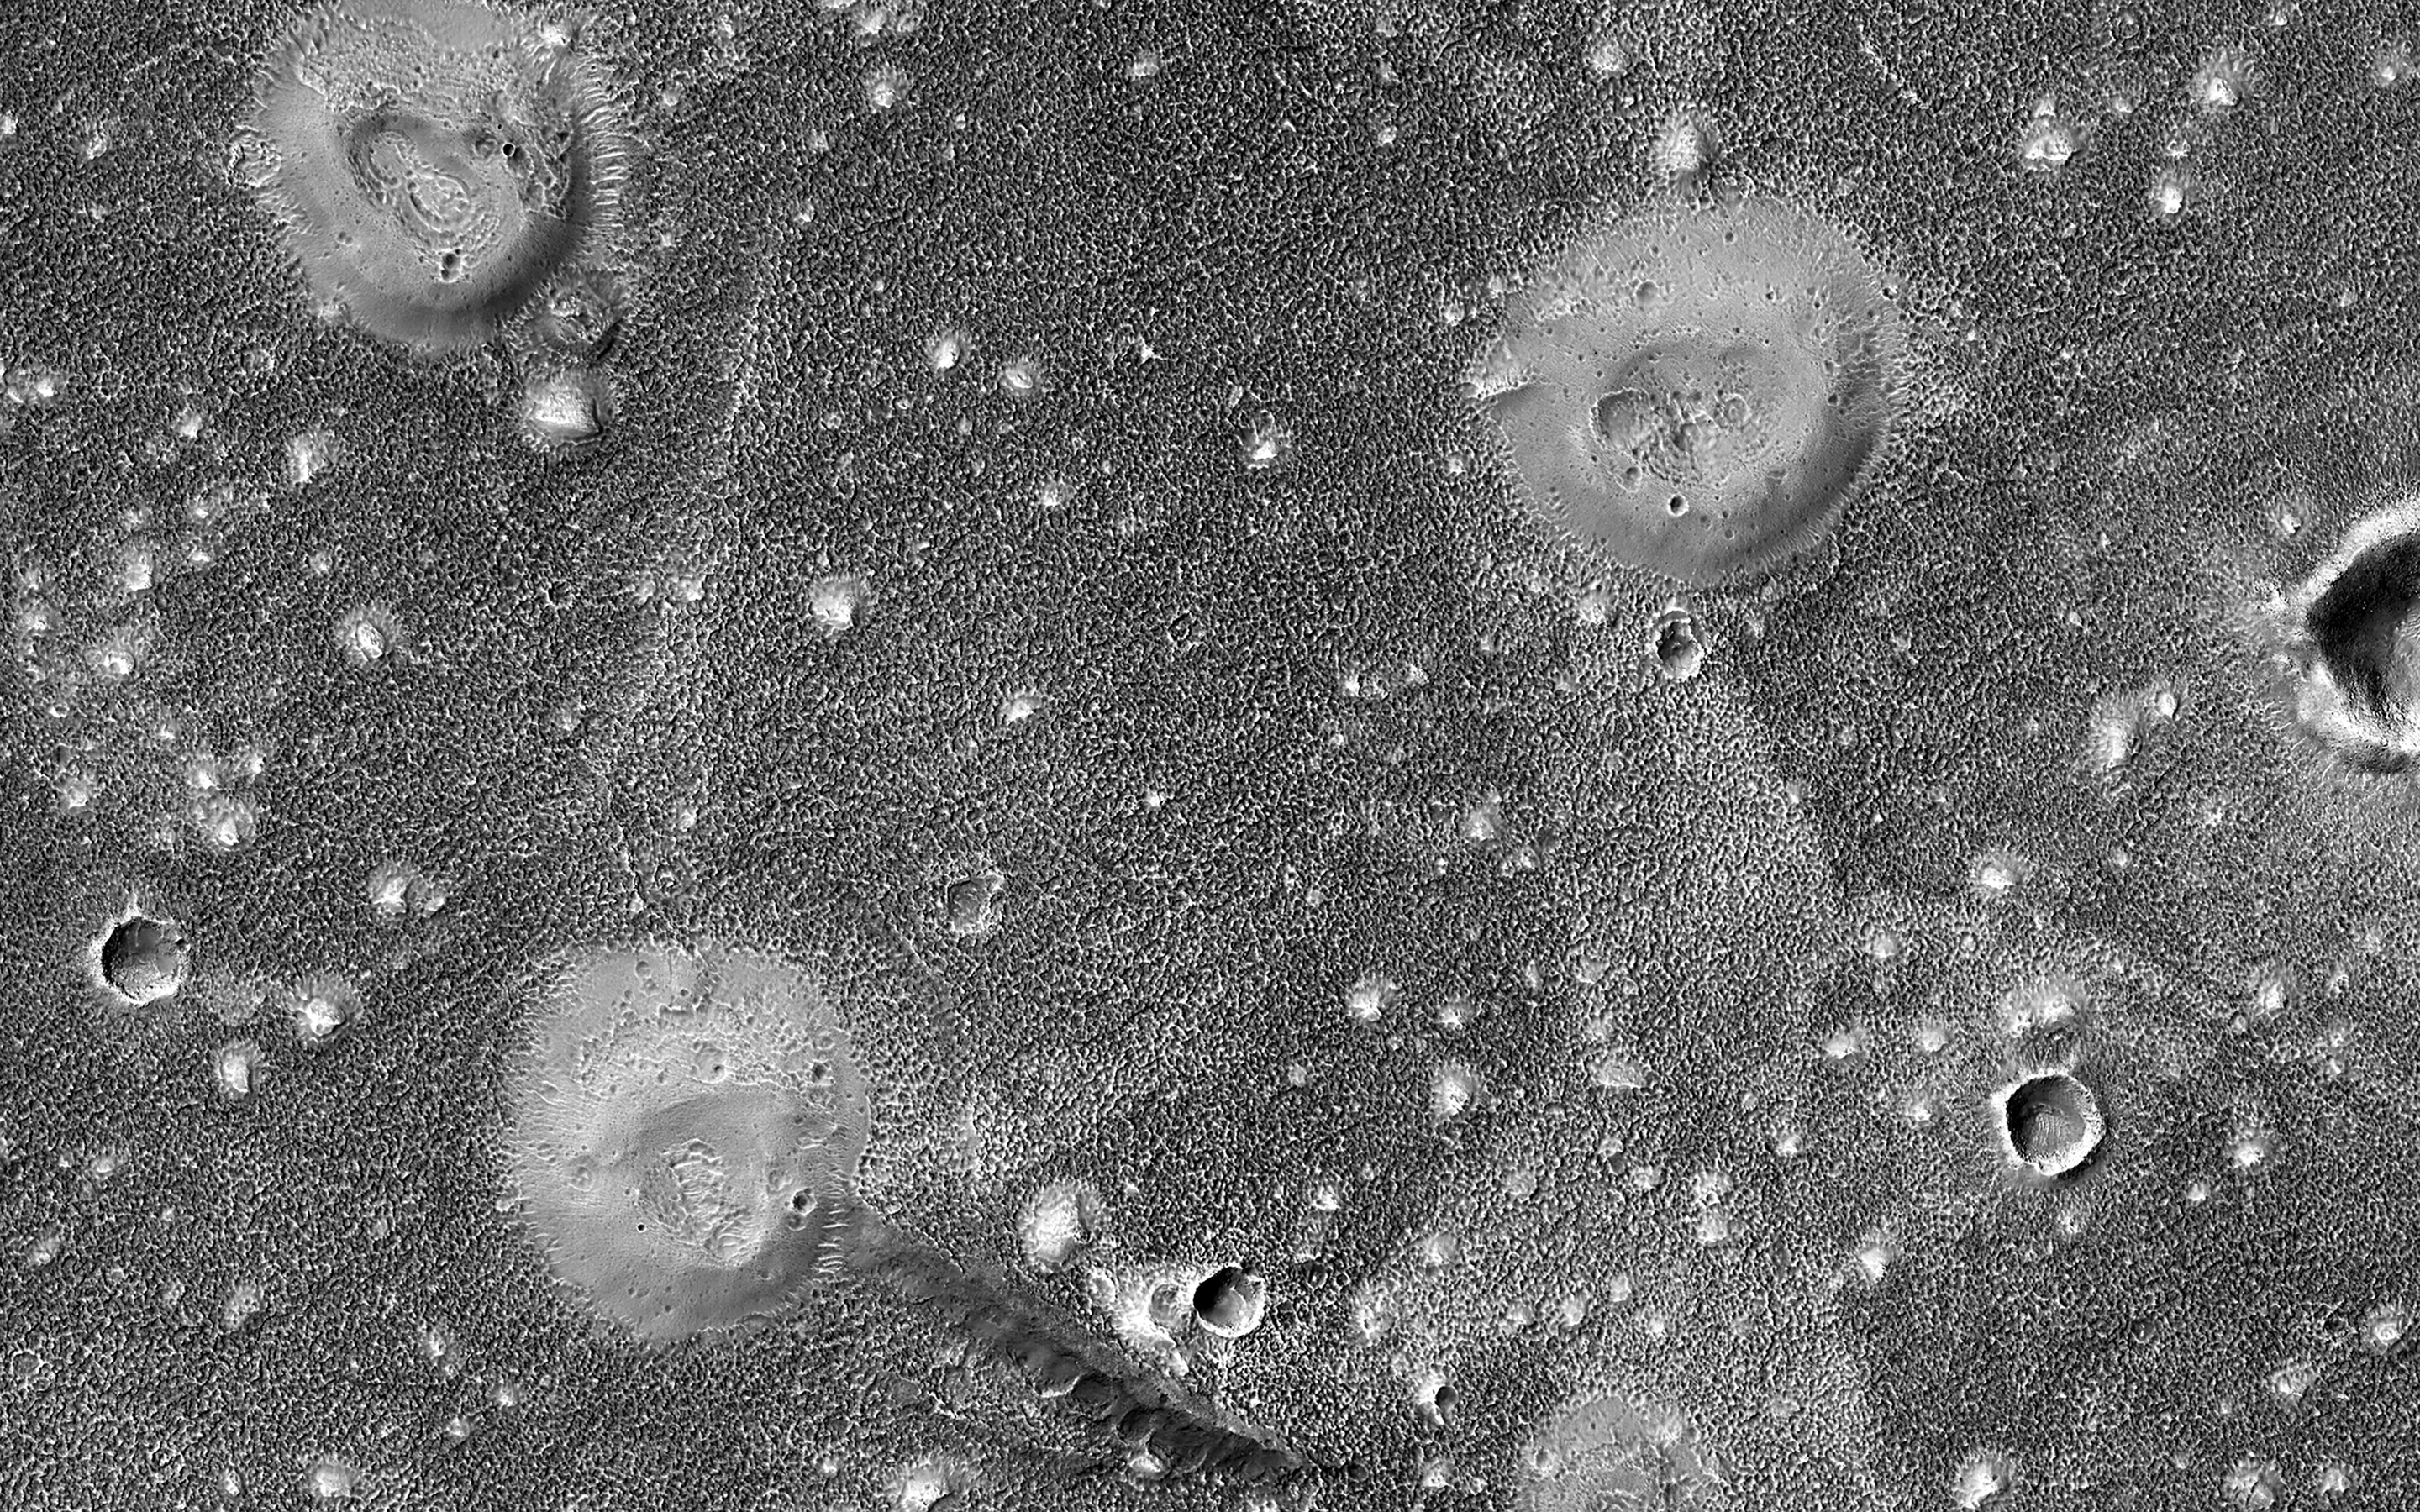

Muddy Mounds

The northern lowlands of Mars in this location are stippled with mounds, such as those visible throughout this image. These lighter-toned circular mounds with bowl-shaped depressions are easy to spot against the darker-toned floor. Scientists think these landforms are similar to mud volcanoes that are also found here on Earth.

Mud volcanoes form as gas and liquid-rich sediment interacts underground. Over time, this slurry of mud is brought to the surface and forms a rounded mound. Scientists are interested in studying mud volcanoes on Mars because the material forming the mound has the potential to be organic in nature and would give insight into possible microbial life below the surface.

The map is projected here at a scale of 50 centimeters (19.7 inches) per pixel. (The original image scale is 59.8 centimeters [23.5 inches] per pixel [with 2 x 2 binning]; objects on the order of 180 centimeters [70.9 inches] across are resolved.) North is up.

The University of Arizona, in Tucson, operates HiRISE, which was built by Ball Aerospace & Technologies Corp., in Boulder, Colorado. NASA’s Jet Propulsion Laboratory, a division of Caltech in Pasadena, California, manages the Mars Reconnaissance Orbiter Project for NASA’s Science Mission Directorate, Washington.

Credit: NASA/JPL-Caltech/University of Arizona